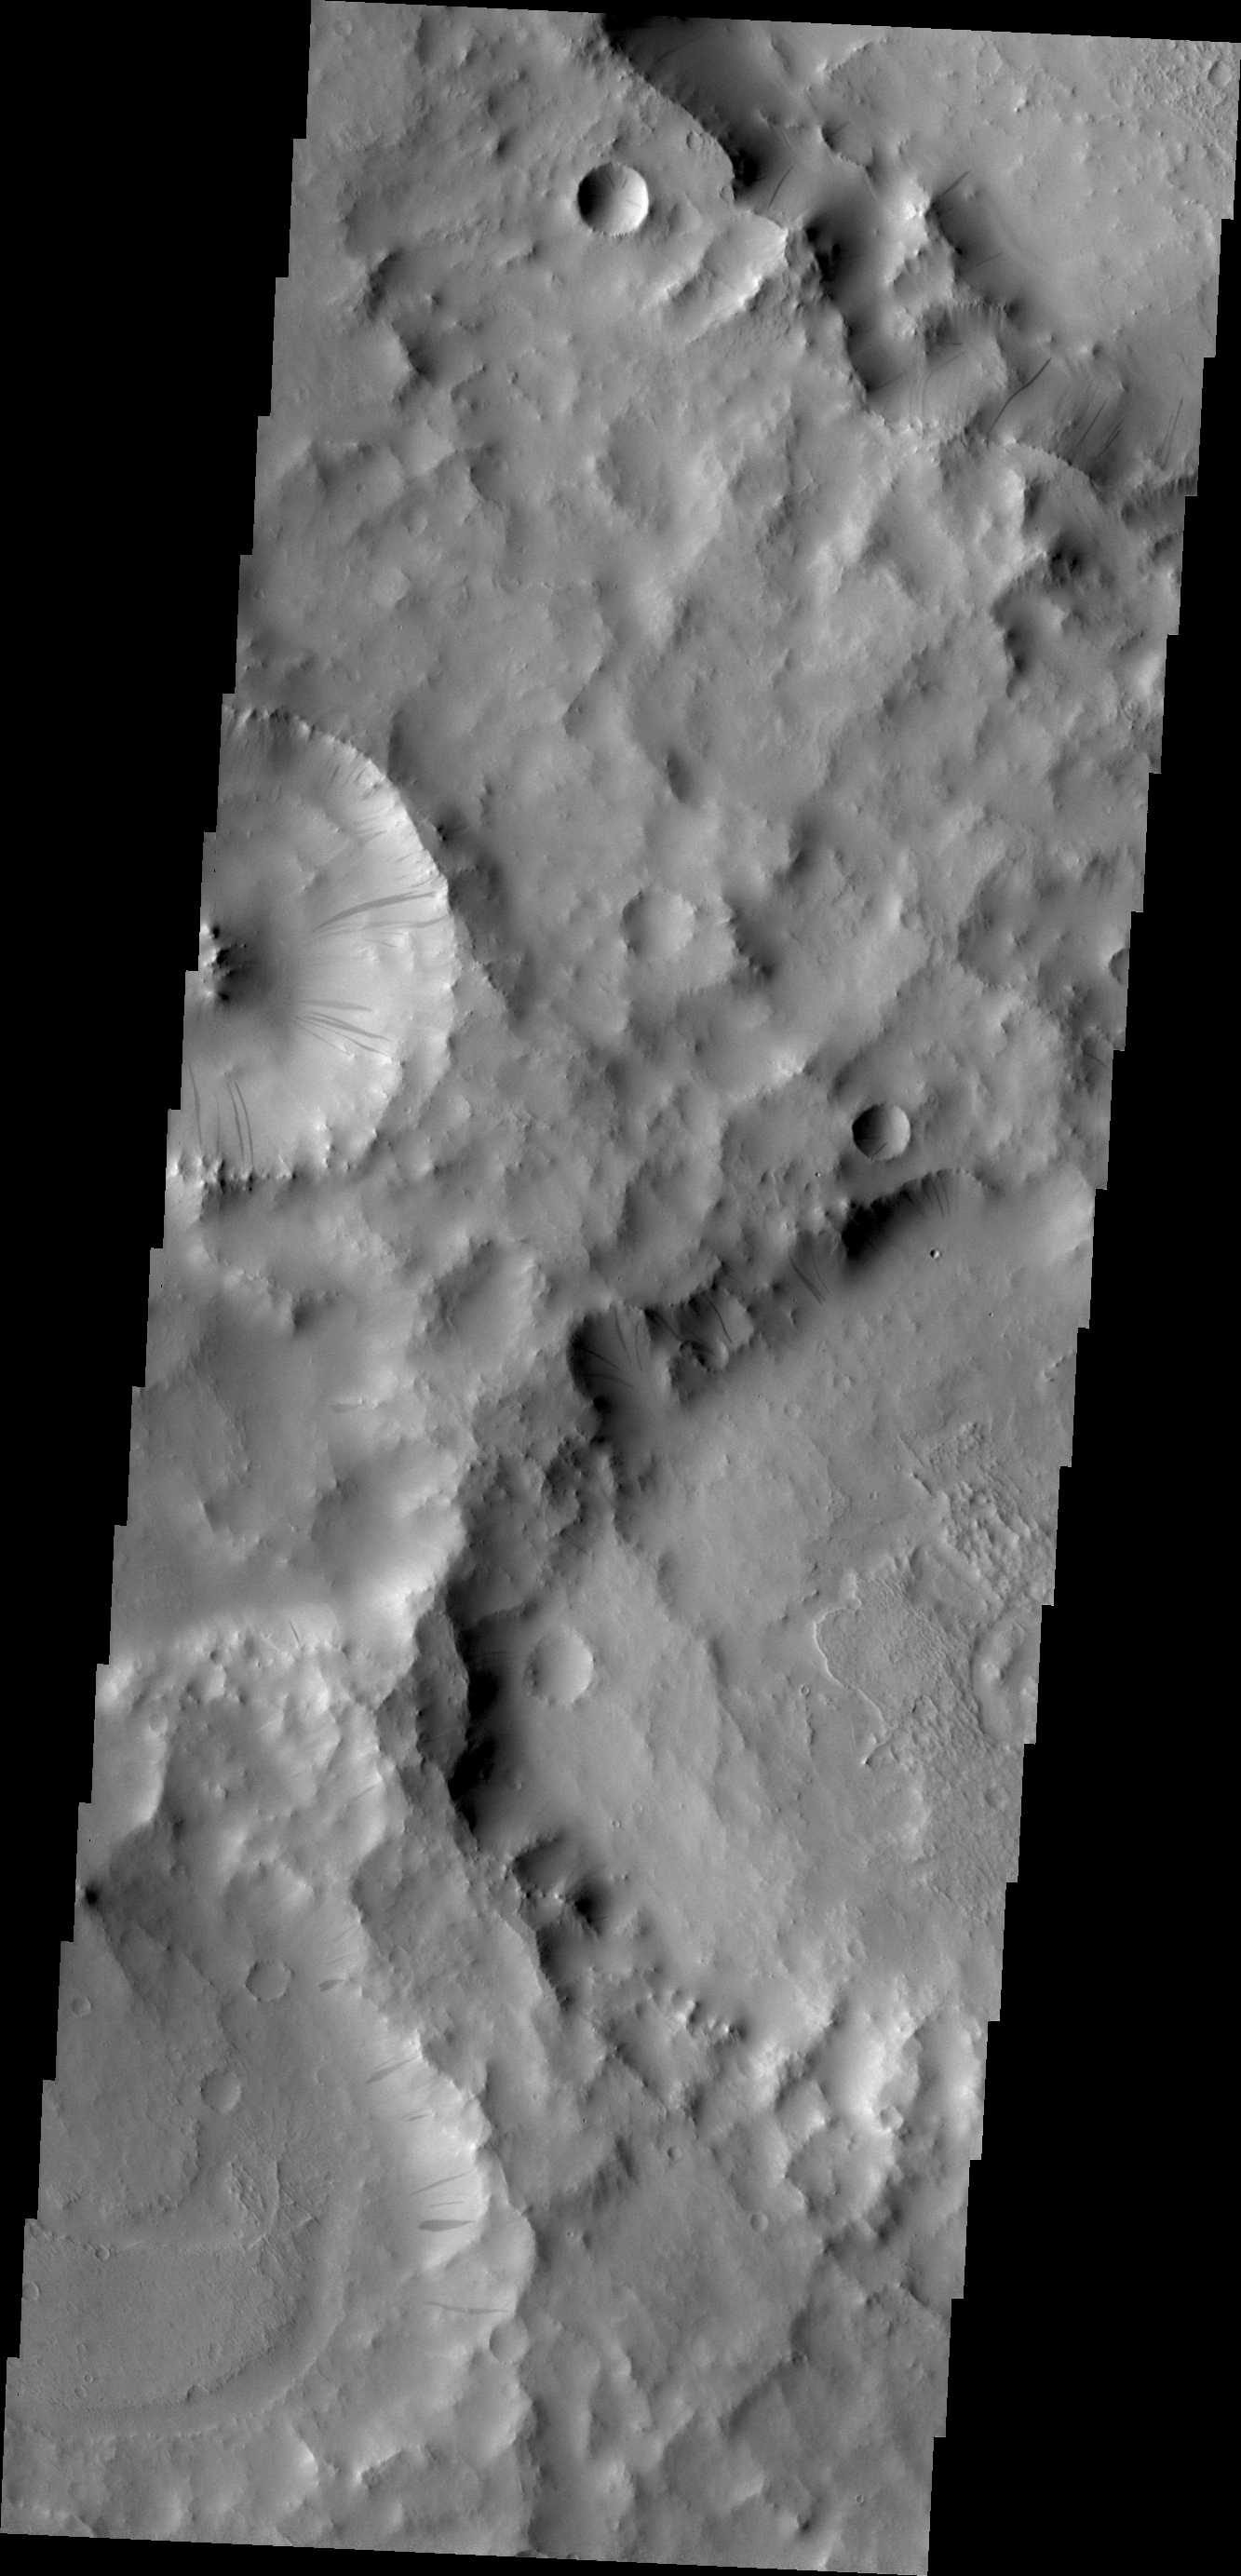

Dark Slope Streaks

The gravity driven motion of material downhill has swept away some of the bright dust on the rim of this unnamed crater in Terra Sabaea.

Credit: NASA/JPL/ASU